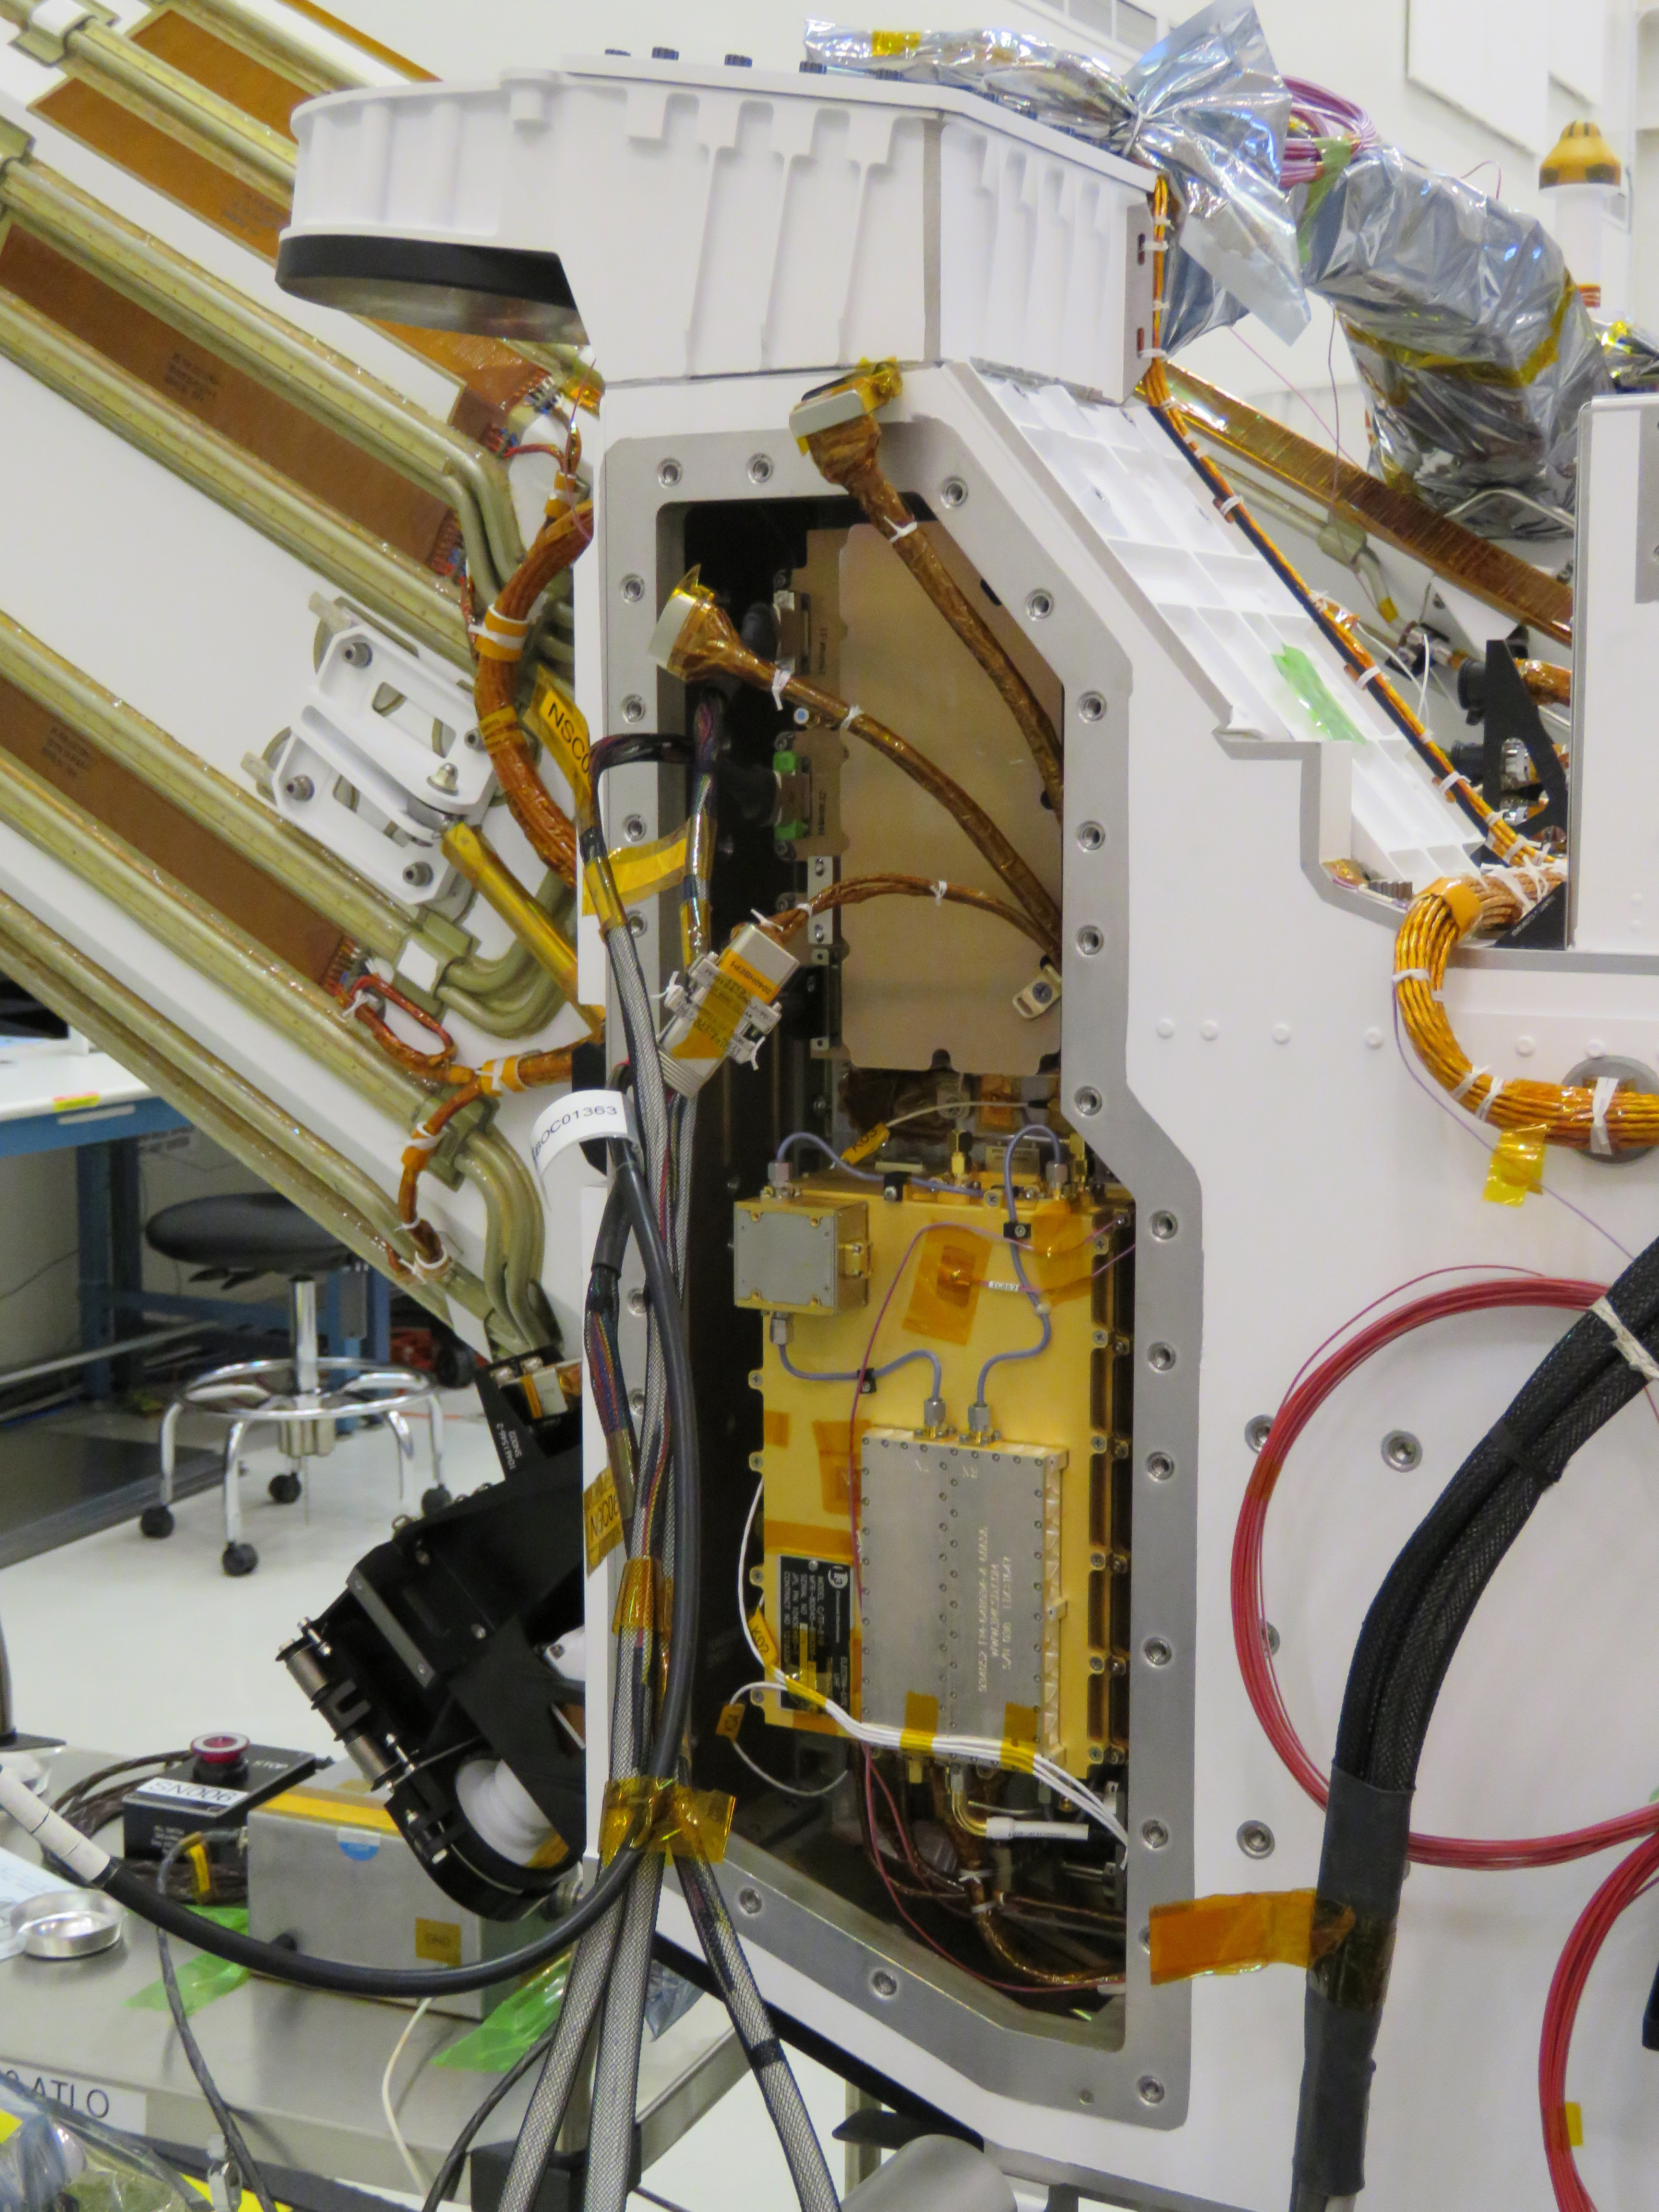

Mars Helicopter Base Station on Perseverance Rover

The Mars Helicopter Base Station, seen here as the upper, gold-colored box near the back of NASA’s Perseverance rover, stores and routes communications between NASA’s Ingenuity Mars Helicopter and mission controllers on Earth. (An annotated version of the image circles the base station in blue.)

Ingenuity will attempt the first powered, controlled flight at Mars.

NASA’s Jet Propulsion Laboratory built and will manage operations of Perseverance and Ingenuity for the agency. Caltech in Pasadena, California, manages JPL for NASA.

Credit: NASA/JPL-Caltech